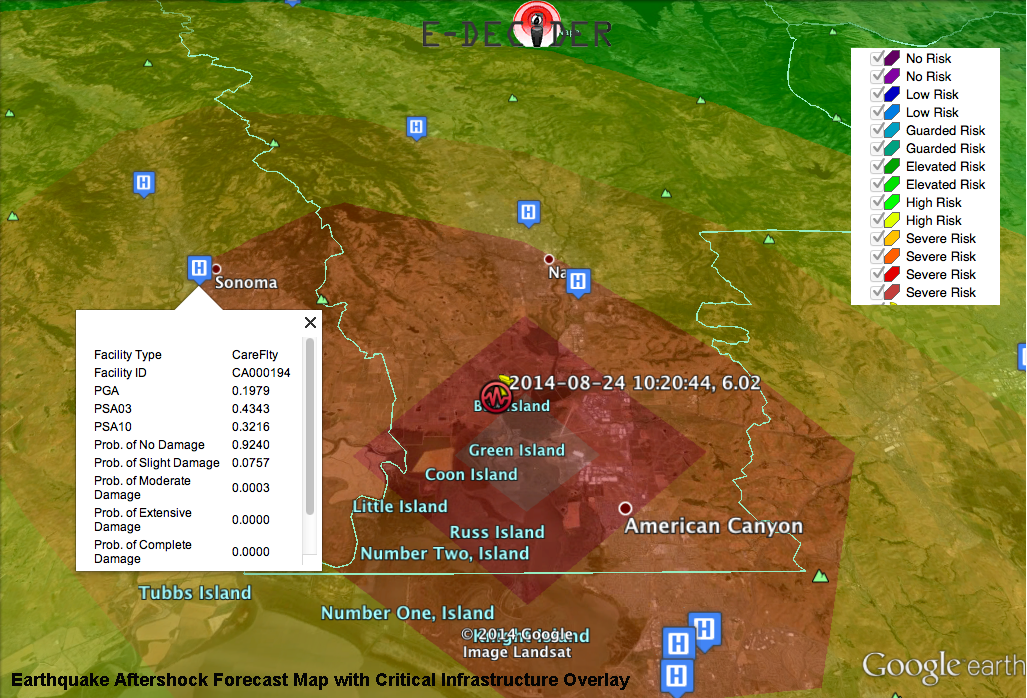

NASA’s E-DECIDER Rapid Disaster Decision Support Products

E-DECIDER (Emergency Data Enhanced Cyber-Infrastructure for Disaster Evaluation and Response), a NASA-funded disaster decision support system, provided a number of rapid response map data products to decision makers at the California Earthquake Clearinghouse using XchangeCore Web Service Data Orchestration following its activation for the Aug. 24, 2014 magnitude 6.0 earthquake in Napa, California.

Earthquake Aftershock Forecast Map with Critical Infrastructure Overlay
The Aftershock Forecast Map (main image) highlights areas where aftershocks are likely to occur. These maps show estimated aftershock risk in a color scale — warmer colors represent higher risk and cooler colors lower risk. Using the critical infrastructure overlays with damage estimates, decision makers can better direct response efforts. For example, the map shows an emergency care facility within the affected area that was predicted to sustain slight damage, which can later be verified in the field.

Strain Magnitude Map with Critical Infrastructure Overlay
The Strain Magnitude Map (Figure 1) highlights areas where greatest ground deformation (motion) has occurred based on a fault model. Once GPS observations are available, the model can be refined and deformation better constrained. These maps provide an early estimate of where the deformation has occurred, and where damage may be localized. Using the critical infrastructure overlays with damage estimates, decision makers can direct response efforts. The map shows an airport in the affected area that was predicted to have sustained minor damage. The infrastructure information contains both a damage estimate and location to help direct response efforts. With later satellite observations and field reconnaissance, this information can be verified.

InLET (Internet Loss Estimation Tool) Post-Event Damage and Casualty Estimates
InLET (Internet-based Loss Estimation Tool) (Figure 2), provides immediate post-event estimates of casualties and building damage. These results were provided to E-DECIDER by their collaborators, ImageCat, Inc. and the Community Stakeholder Network (CSN).

InLET performs loss/impact simulations using USGS earthquake ground motion data and FEMA HAZUS damage estimation technology. The damage and loss values generated are only approximations of the impacts caused by an earthquake in the affected region. In the case of an actual earthquake event, the damage and losses could be different.

Results are appropriate for planning purposes and for early-post event response only, when more detailed data are not available. These results can be generated within a few minutes of the earthquake (as soon as a ShakeMap is available) and distributed to decision makers.

E-DECIDER is a collaboration between NASA’s Jet Propulsion Laboratory, Pasadena, California; ImageCat, Inc., Long Beach, California; Indiana University; University of California, Davis; University of Missouri Kansas City; and the US Geological Survey. E-DECIDER works in partnership with the California Earthquake Clearinghouse and its partners, including the California Office of Emergency Services, the California Geological Survey, the Earthquake Engineering Research Institute, FEMA and others. E-DECIDER is sponsored by the Disasters Focus Area of the Applied Sciences Program at NASA.

Credit: NASA/JPL-Caltech/ImageCat/Indiana University/UC Davis